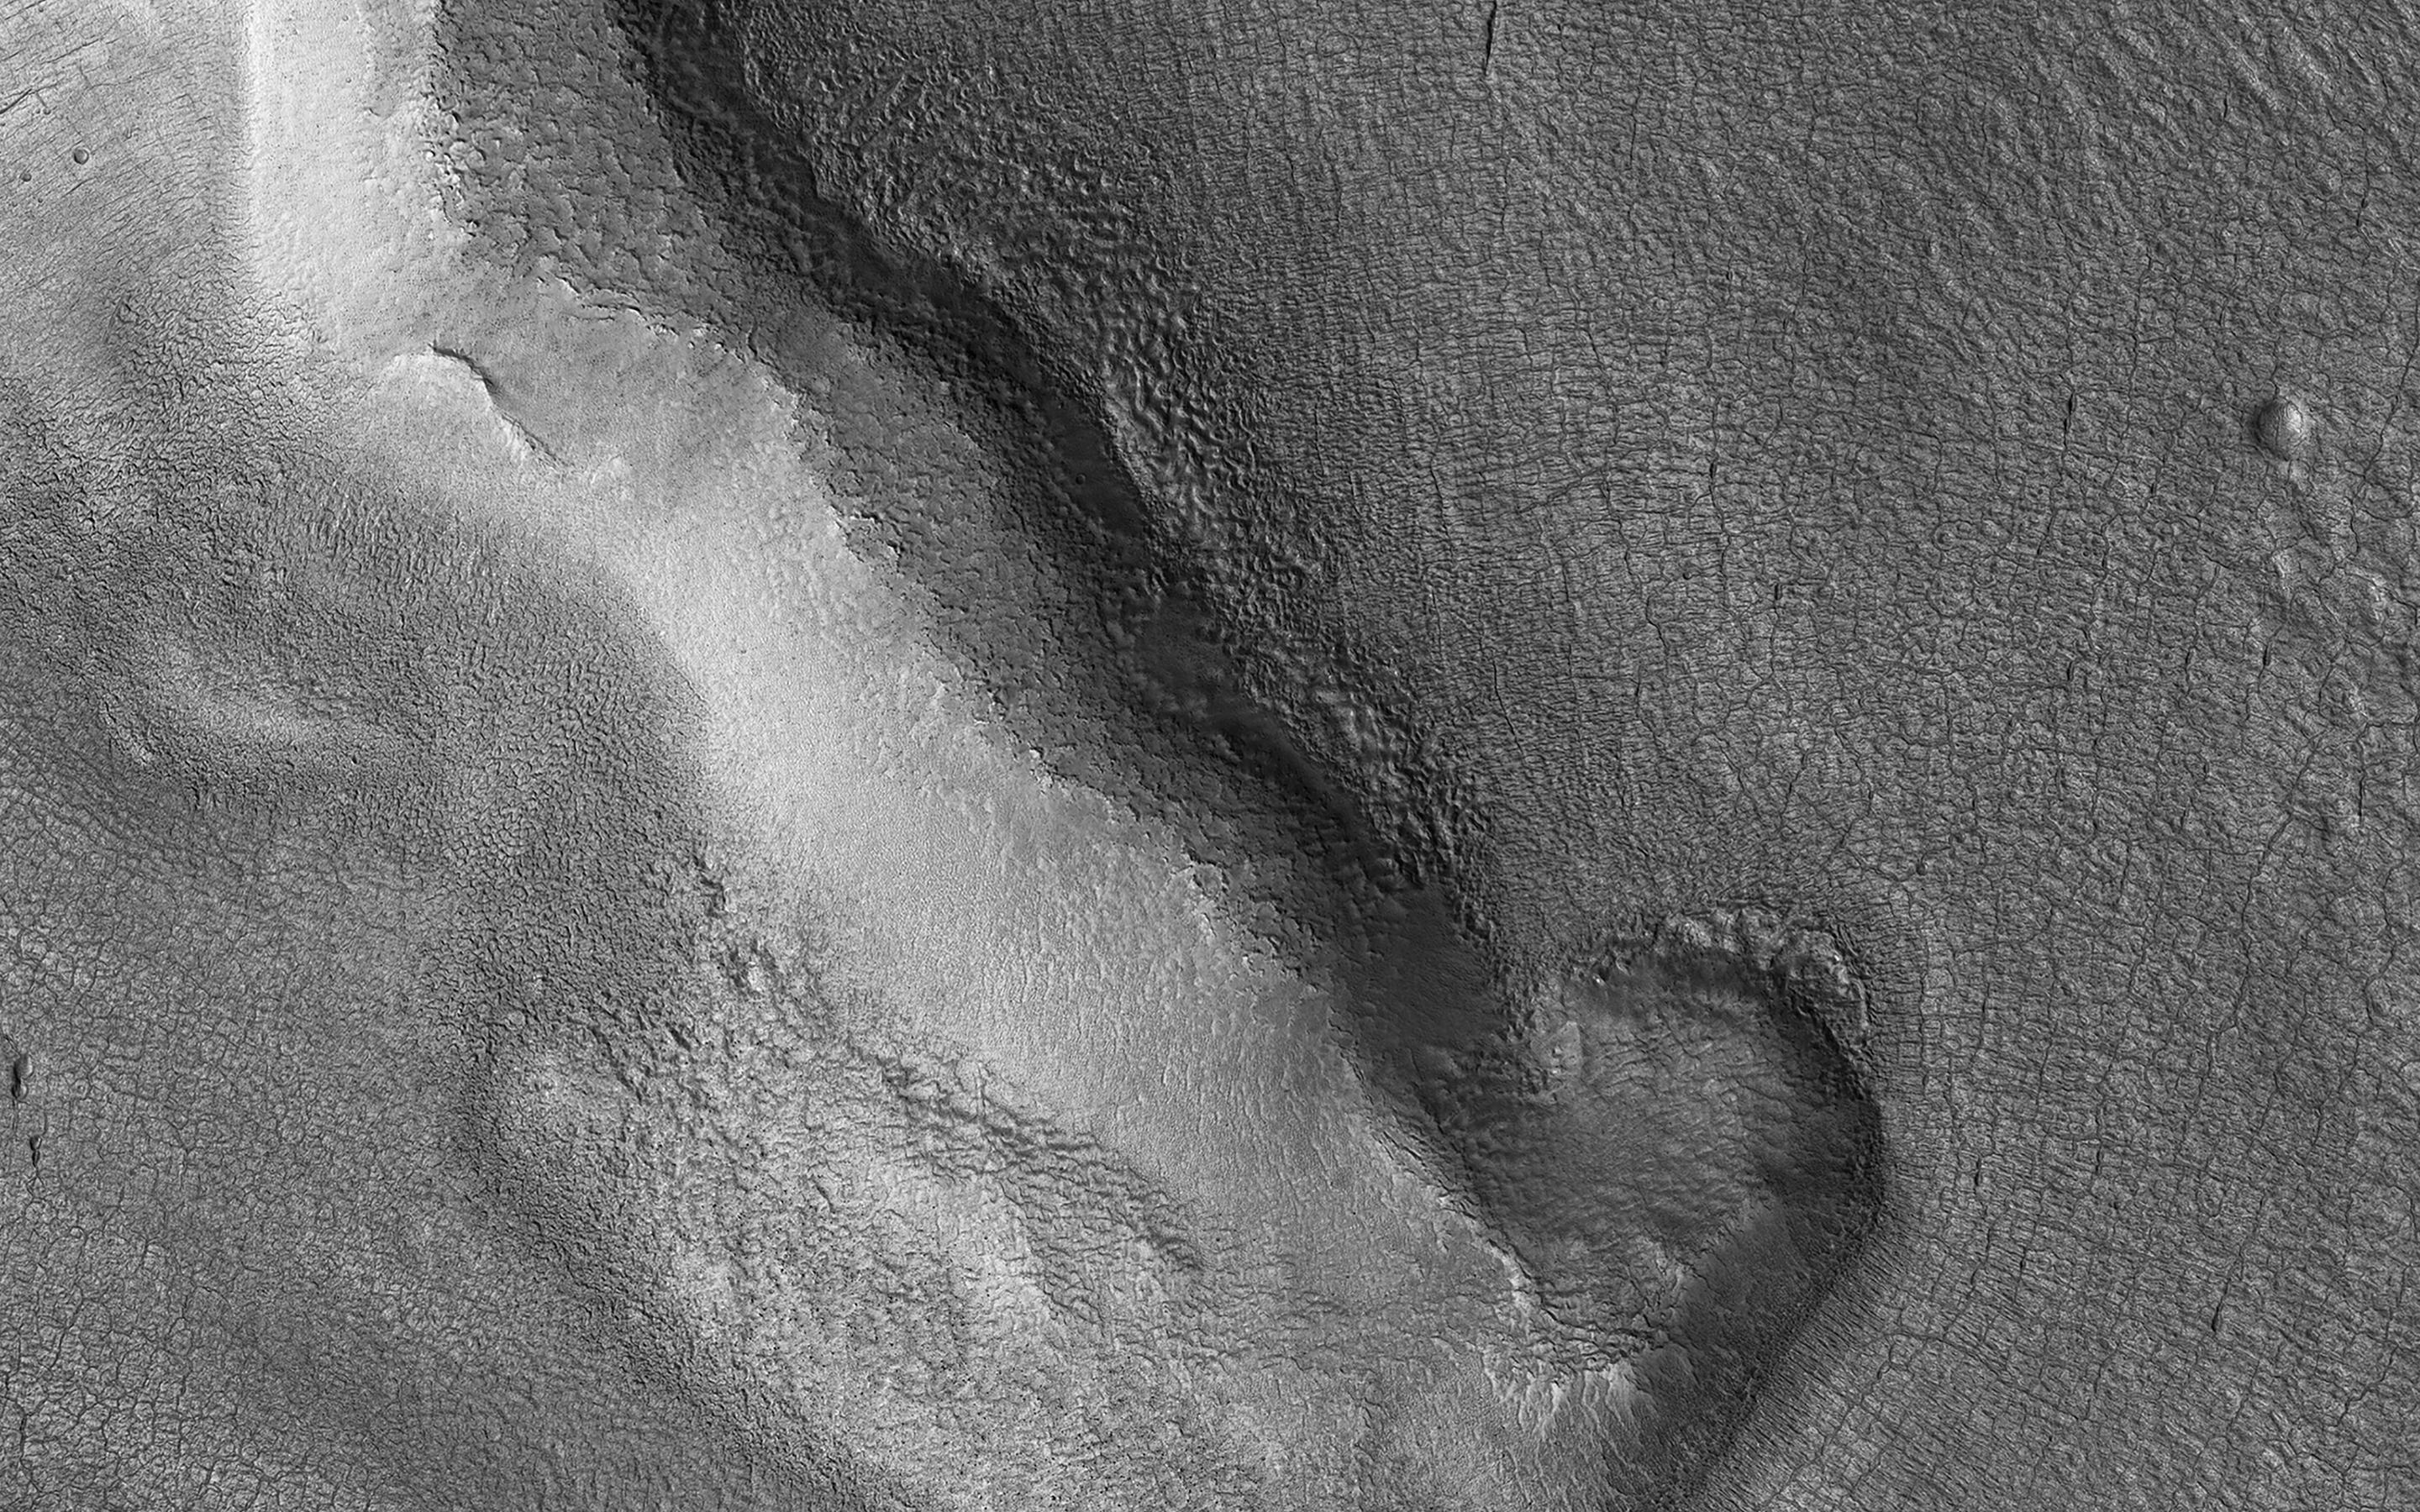

Protonilus Mensae Glaciation

During periods in Mars’ history when the planet had greater axial tilt, shifts in atmospheric circulation may have favored the extensive accumulation of snow in some locations. Protonilus Mensae is just such a site of extensive glaciation.

We can see a flow of material through the valleys between a complex of small mesas. Streamlines and flow fronts appear as subtle ridges. Some ridges appear perpendicular to the mesas indicating flow direction. Others appear concentric to the mesas and parallel to the valleys, where debris and now-underlying ice bunched up and moved down valley.

Deflation of the ice has led to a rich collection of small-scale features. Polygonal patterns of fractures and fissures may be related to a combination of thermal contraction cycles and overall subsidence of the surface. Larger fractures may be glacial crevasses, caused by differential flow rates in the underlying ice. Other more complex patterns of swirled pits and hummocks may result from the continual loss of unstable ice in the present-day dry climate.

The map is projected here at a scale of 25 centimeters (9.8 inches) per pixel. (The original image scale is 30.0 centimeters [11.8 inches] per pixel [with 1 x 1 binning]; objects on the order of 90 centimeters [35.4 inches] across are resolved.) North is up.

The University of Arizona, in Tucson, operates HiRISE, which was built by Ball Aerospace & Technologies Corp., in Boulder, Colorado. NASA’s Jet Propulsion Laboratory, a division of Caltech in Pasadena, California, manages the Mars Reconnaissance Orbiter Project for NASA’s Science Mission Directorate, Washington.

Credit: NASA/JPL-Caltech/University of Arizona